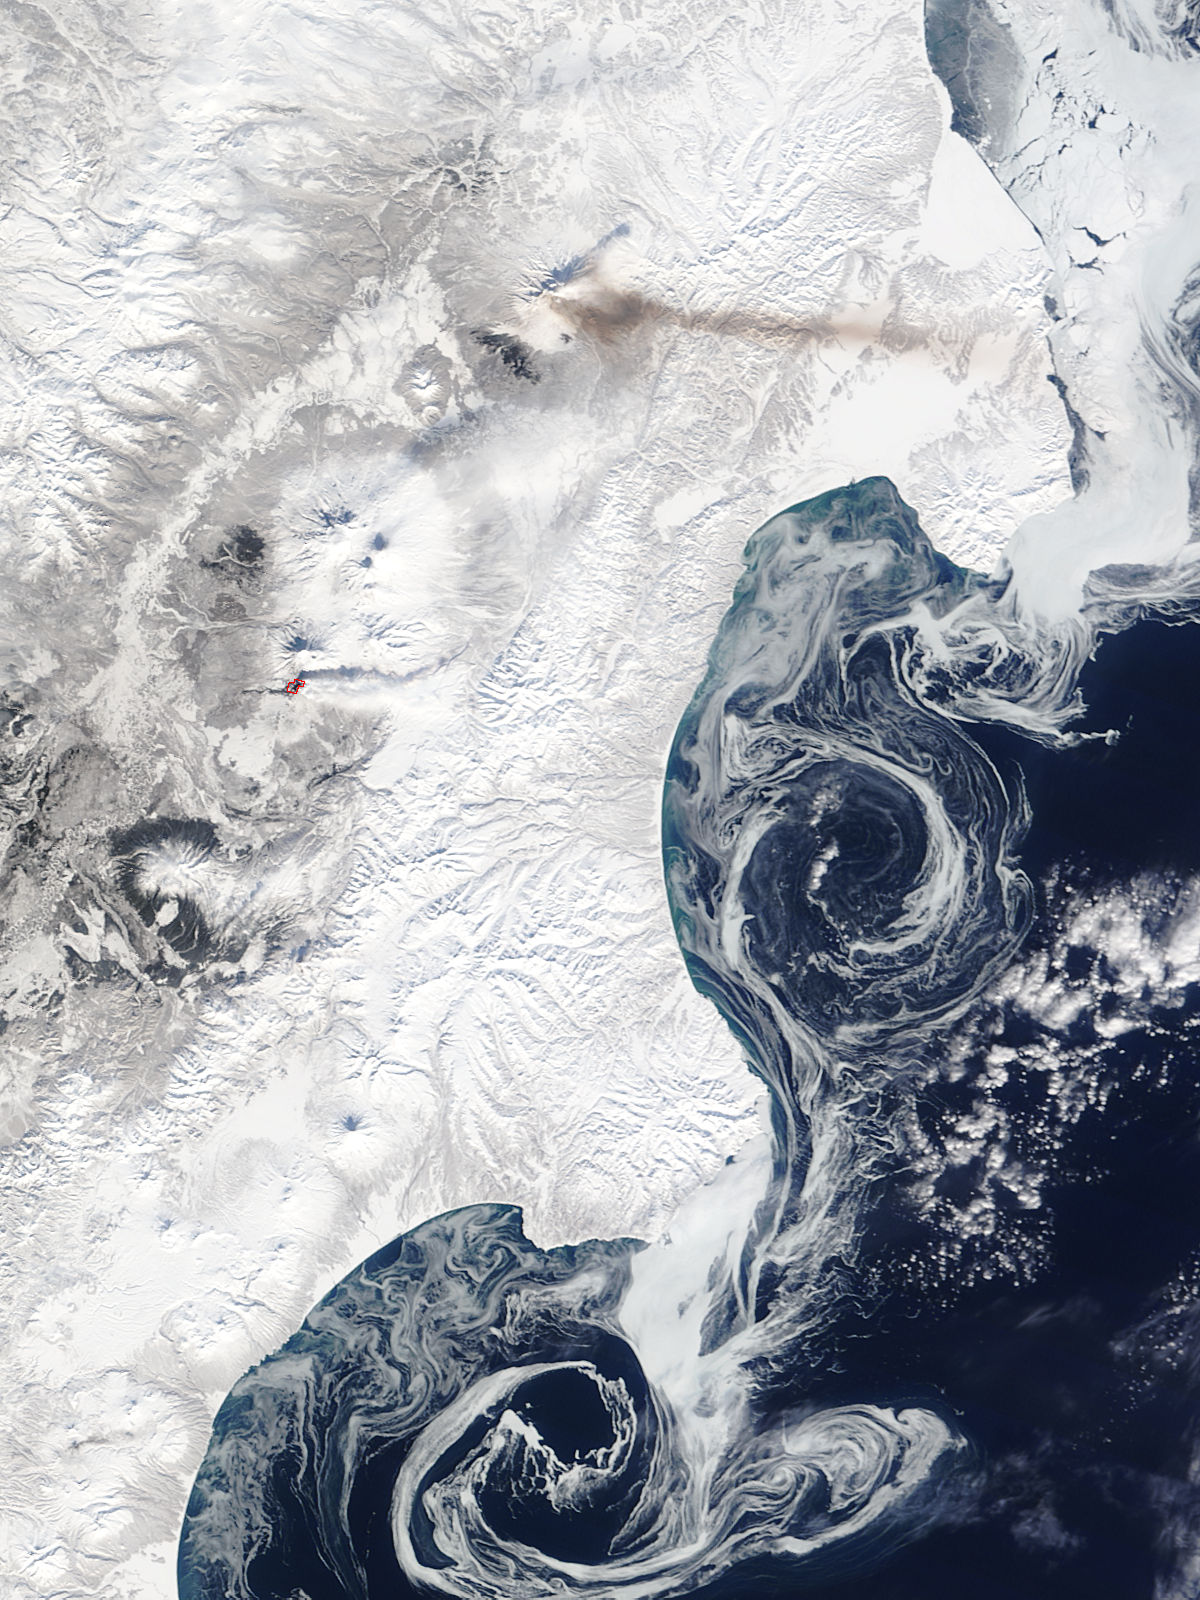

Volcanic Activity at Shiveluch and Plosky Tolbachik

On March 7, 2013 the Terra satellite passed over eastern Russia, allowing the Moderate Resolution Imaging Spectroradiometer (MODIS) flying aboard to capture volcanic activity at Shiveluch and Plosky Tolbachik, on the Kamchatka Peninsula, in eastern Russia. This image was captured at 0050 UTC.

Credit: NASA/GSFC/Jeff Schmaltz/MODIS Land Rapid Response Team